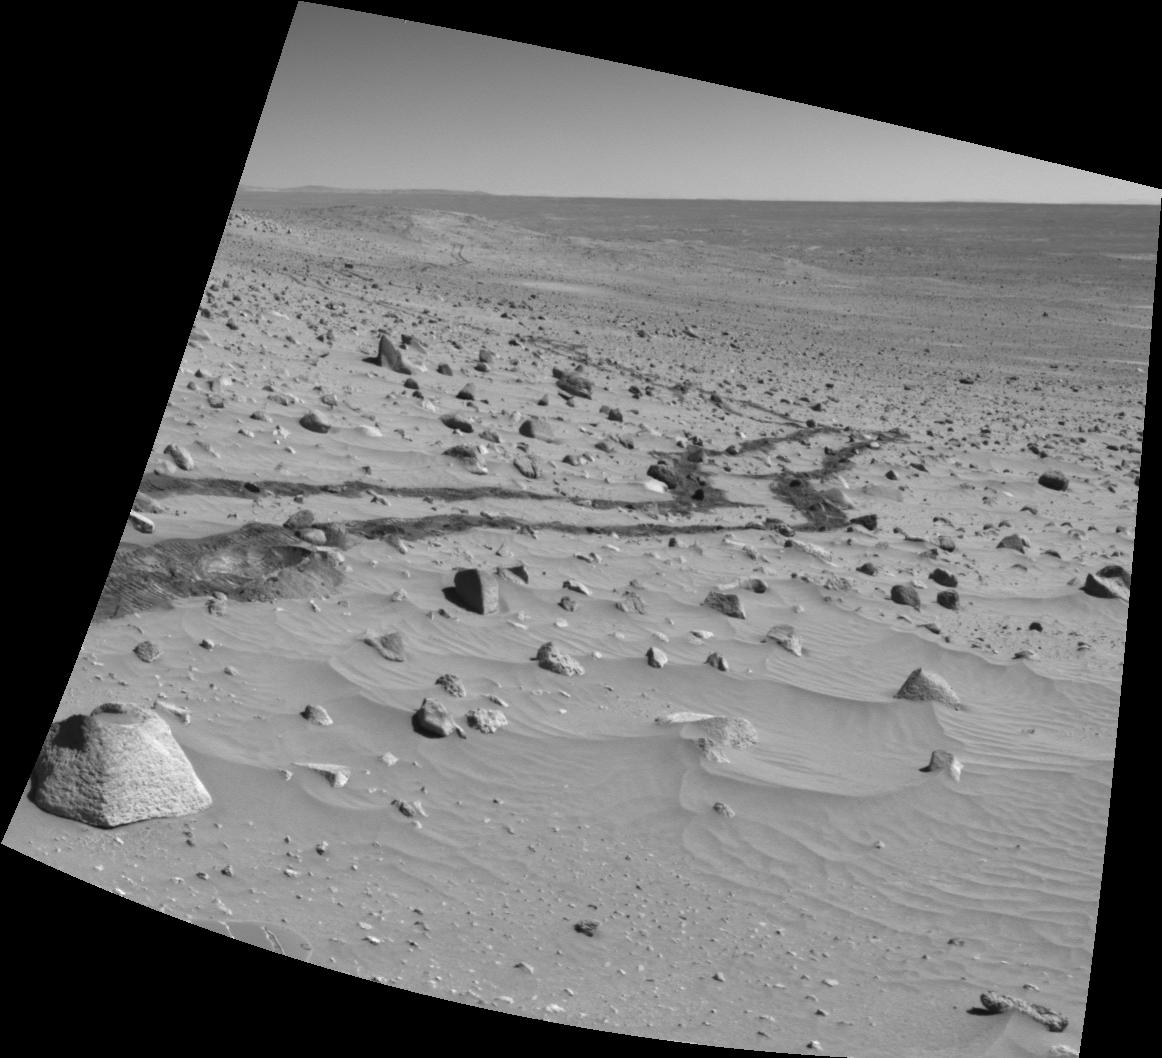

Spirit Looks Back on Sol 332

NASA’s Mars Exploration Rover Spirit looked back with its navigation camera during the rover’s 332nd martian day, or sol (Dec. 8, 2004), and captured this image. Spirit had driven about 110 meters (120 yards) during the preceding six sols.

The image has been corrected to counteract the tilt at which Spirit was standing when the image was taken.

Credit: NASA/JPL